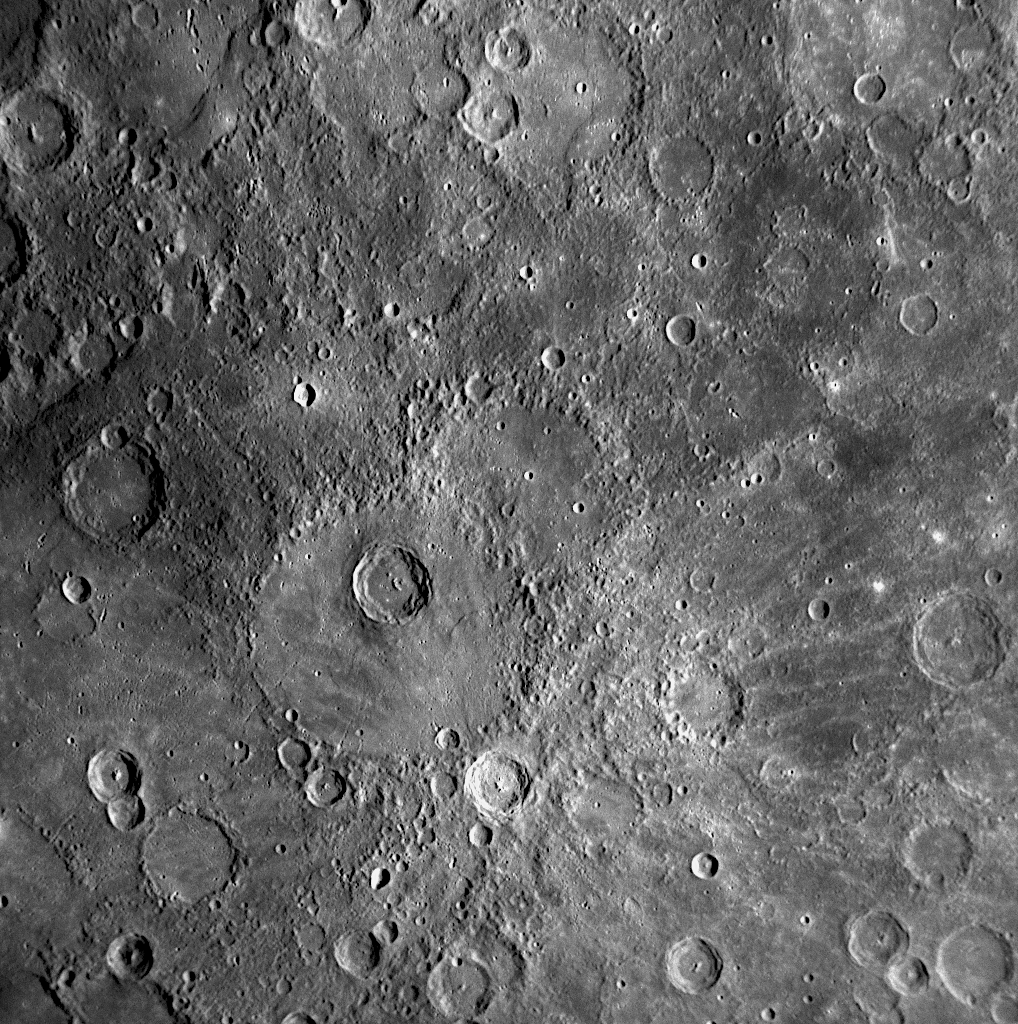

Enwonwu: A Young Crater on Mercury Named for an African Modernist Artist

The feature indicated by the white arrow in this NAC image is the newly named crater Enwonwu (see PIA11762). It is named in honor of Benedict (Ben) Chukwukadibia Enwonwu, the twentieth century modernist Nigerian sculptor and painter. Enwonwu crater displays a central peak and a set of bright rays emanating from the crater rim. The rays cross the surrounding surface and neighboring craters, indicating that Enwonwu crater was formed comparatively recently in Mercury’s history. The brightness of the rays also suggests relative youth, as over time rays darken and disappear on Mercury’s surface. These relationships provide useful indicators for determining the relative ages of features and the sequence of events that have shaped the surface of Mercury.

Date Acquired: January 14, 2008
Image Mission Elapsed Time (MET): 108829024
Instrument: Narrow Angle Camera (NAC) of the Mercury Dual Imaging System (MDIS)
Resolution: 590 meters/pixel (0.37 miles/pixel)
Scale: Enwonwu is 38 kilometers (24 miles) in diameter
Spacecraft Altitude: 23,000 kilometers (14,300 miles)

These images are from MESSENGER, a NASA Discovery mission to conduct the first orbital study of the innermost planet, Mercury. For information regarding the use of images, see the MESSENGER image use policy.

Credit: NASA/Johns Hopkins University Applied Physics Laboratory/Carnegie Institution of Washington